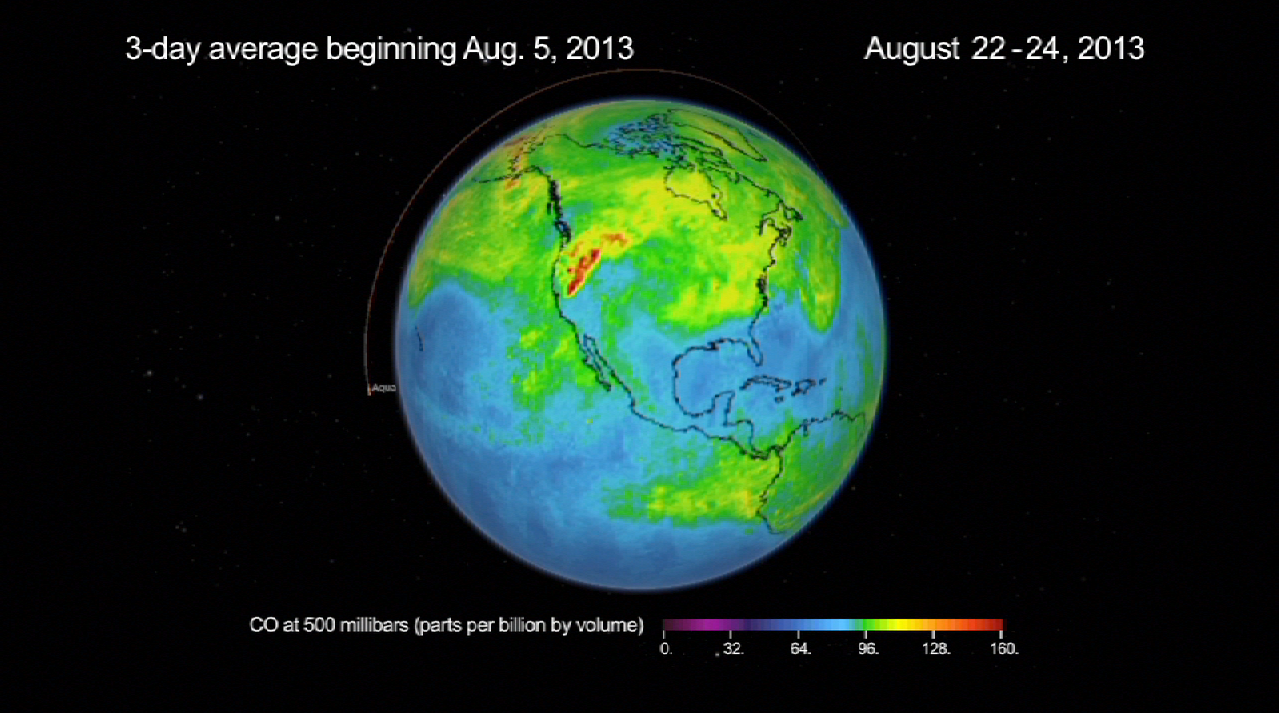

NASA’s AIRS Instrument Sees Spread of Pollution from Western Wildfires

A new movie produced with data from the Atmospheric Infrared Sounder (AIRS) instrument on NASA’s Aqua spacecraft shows the spread of carbon monoxide pollution across North America from fires in the Western U.S., including the Beaver Creek Fire in Idaho and the Rim Fire in California. The movie shows carbon monoxide concentrations at altitude 18,000 feet (5.5 kilometers) as measured by AIRS.

About AIRS
The Atmospheric Infrared Sounder, AIRS, in conjunction with the Advanced Microwave Sounding Unit, AMSU, senses emitted infrared and microwave radiation from Earth to provide a three-dimensional look at Earth’s weather and climate. Working in tandem, the two instruments make simultaneous observations all the way down to Earth’s surface, even in the presence of heavy clouds. With more than 2,000 channels sensing different regions of the atmosphere, the system creates a global, three-dimensional map of atmospheric temperature and humidity, cloud amounts and heights, greenhouse gas concentrations, and many other atmospheric phenomena. Launched into Earth orbit in 2002, the AIRS and AMSU instruments fly onboard NASA’s Aqua spacecraft and are managed by NASA’s Jet Propulsion Laboratory in Pasadena, Calif., under contract to NASA. JPL is a division of the California Institute of Technology in Pasadena.

Credit: NASA/JPL-Caltech